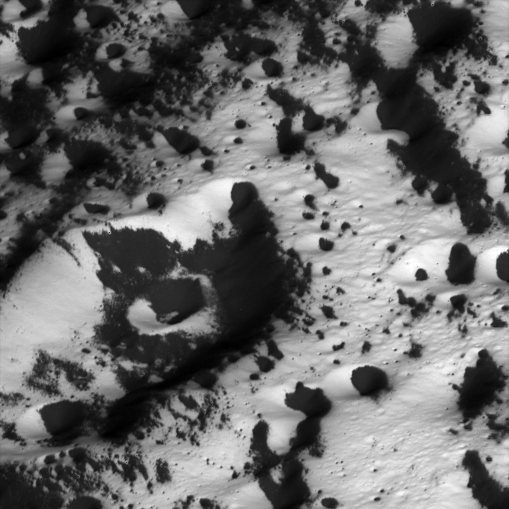

Coated Craters

Cassini surveys a bright landscape coated by dark material on Iapetus. This image shows terrain in the transition region between the moon’s dark leading hemisphere and its bright trailing hemisphere. The view was acquired during Cassini’s only close flyby of the two-toned Saturn moon.

The image was taken on Sept. 10, 2007, with the Cassini spacecraft narrow-angle camera at a distance of approximately 5,260 kilometers (3,270 miles) from Iapetus. Image scale is 32 meters (105 feet) per pixel.

The Cassini-Huygens mission is a cooperative project of NASA, the European Space Agency and the Italian Space Agency. The Jet Propulsion Laboratory, a division of the California Institute of Technology in Pasadena, manages the mission for NASA’s Science Mission Directorate, Washington, D.C. The Cassini orbiter and its two onboard cameras were designed, developed and assembled at JPL. The imaging operations center is based at the Space Science Institute in Boulder, Colo.

Credit: NASA/JPL/Space Science Institute